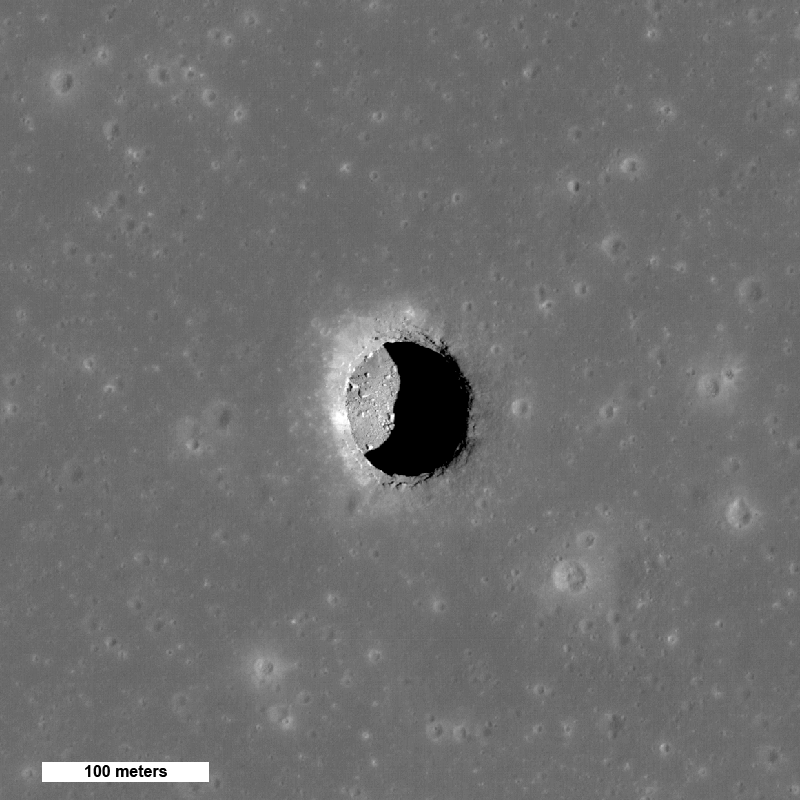

New Views of Lunar Pits

Spectacular high Sun view of the Mare Tranquillitatis pit crater revealing boulders on an otherwise smooth floor. Image is 400 meters wide, north is up, NAC M126710873R.

When the Sun is well overhead, the floor of the Mare Tranquillitatis pit is illuminated. With an incidence angle of 26.5° and a shadow of 55 meters (180 feet), scientists can estimate the depth to be a bit over 100 meters (328 feet). That estimate is from the edge of the shadow, which begins a slightly downslope from the gradual margin of the pits. When measured from the level of the surrounding mare plain, the depth of the pit is even greater. Compare this depth to the width, which ranges from 100 to 115 meters (328 to 377 feet) across the sharp precipice.

NASA’s Goddard Space Flight Center built and manages the mission for the Exploration Systems Mission Directorate at NASA Headquarters in Washington. The Lunar Reconnaissance Orbiter Camera was designed to acquire data for landing site certification and to conduct polar illumination studies and global mapping. Operated by Arizona State University, LROC consists of a pair of narrow-angle cameras (NAC) and a single wide-angle camera (WAC). The mission is expected to return over 70 terabytes of image data.

Credit: NASA/GSFC/Arizona State University